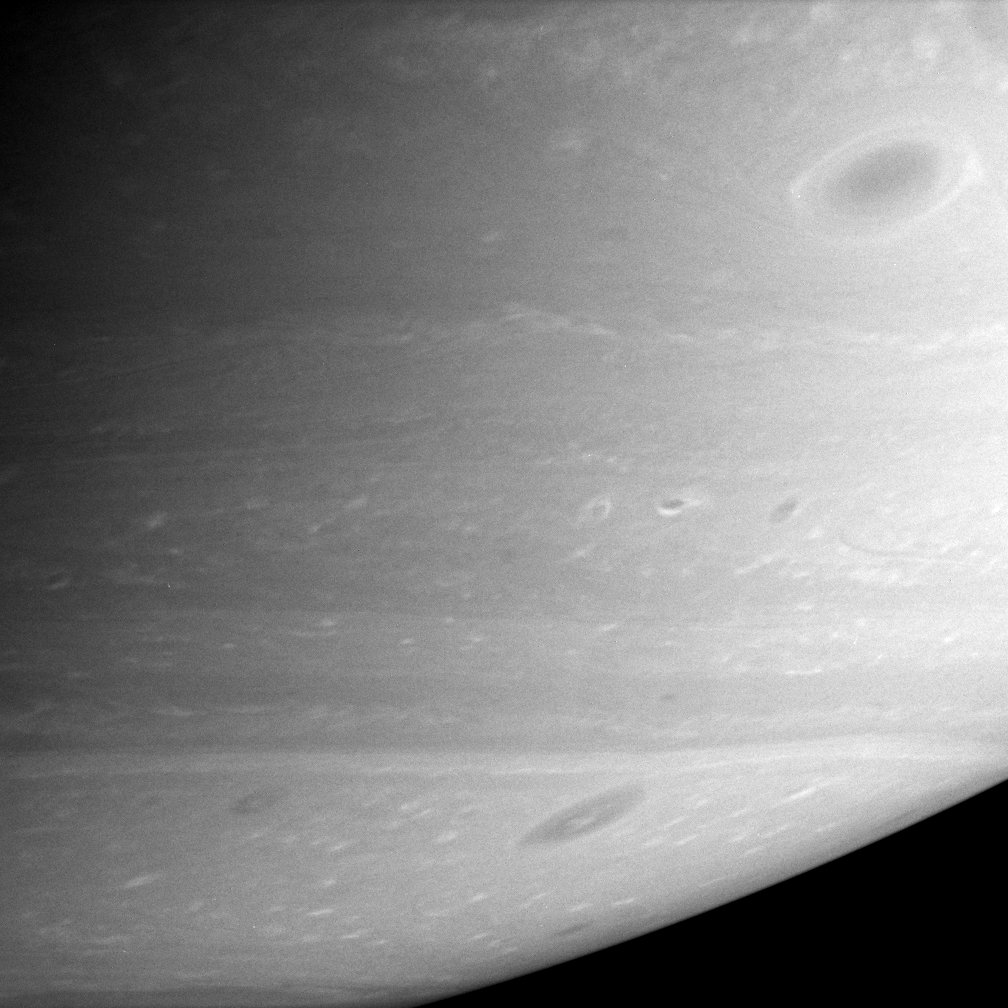

Vortices Abound

Saturn’s atmosphere comes alive with a multitude of dark vortices swirling through the southern hemisphere.

Vortices are long-lived features that are part of the general circulation of Saturn’s atmosphere. Vortices are thought to be caused by the shear between eastward- and westward-flowing jets — the alternating bands flowing past each other in the atmosphere. The vortices can last for months or years and probably grow by merging with other vortices until a few dominate a particular zone of wind shear between two jets.

The vortex at upper right is one of the largest vortices on Saturn.

The image was taken with the Cassini spacecraft narrow-angle camera on Feb. 16, 2006 at a distance of approximately 3.2 million kilometers (2 million miles) from Saturn. The image scale is 19 kilometers (12 miles) per pixel.

The Cassini-Huygens mission is a cooperative project of NASA, the European Space Agency and the Italian Space Agency. The Jet Propulsion Laboratory, a division of the California Institute of Technology in Pasadena, manages the mission for NASA’s Science Mission Directorate, Washington, D.C. The Cassini orbiter and its two onboard cameras were designed, developed and assembled at JPL. The imaging operations center is based at the Space Science Institute in Boulder, Colo.

Credit: NASA/JPL/Space Science Institute